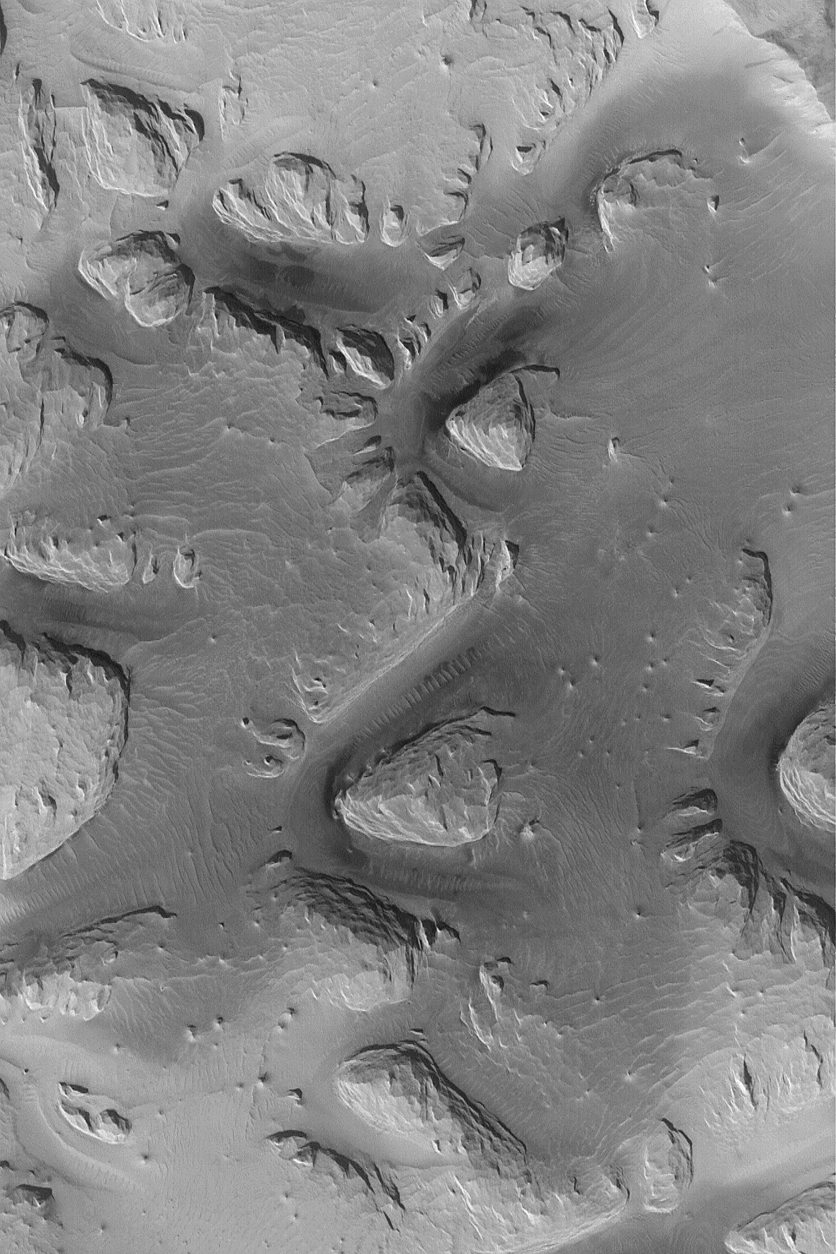

Wind-Eroded Terrain near Olympus Mons

MGS MOC Release No. MOC2-569, 9 December 2003

This Mars Global Surveyor (MGS) Mars Orbiter Camera (MOC) image shows wind-eroded material, possibly sedimentary rock, among the ridges of the Lycus Sulci region west of Olympus Mons. The darker surfaces and the dark-toned ripples on those surfaces indicate there may be windblown sand present in these areas. This October 2003 picture is located near 17.8°N, 143.7°W. The image covers an area approximately 3 km (1.9 mi) wide and is illuminated from the lower left.

Credit: NASA/JPL/Malin Space Science Systems